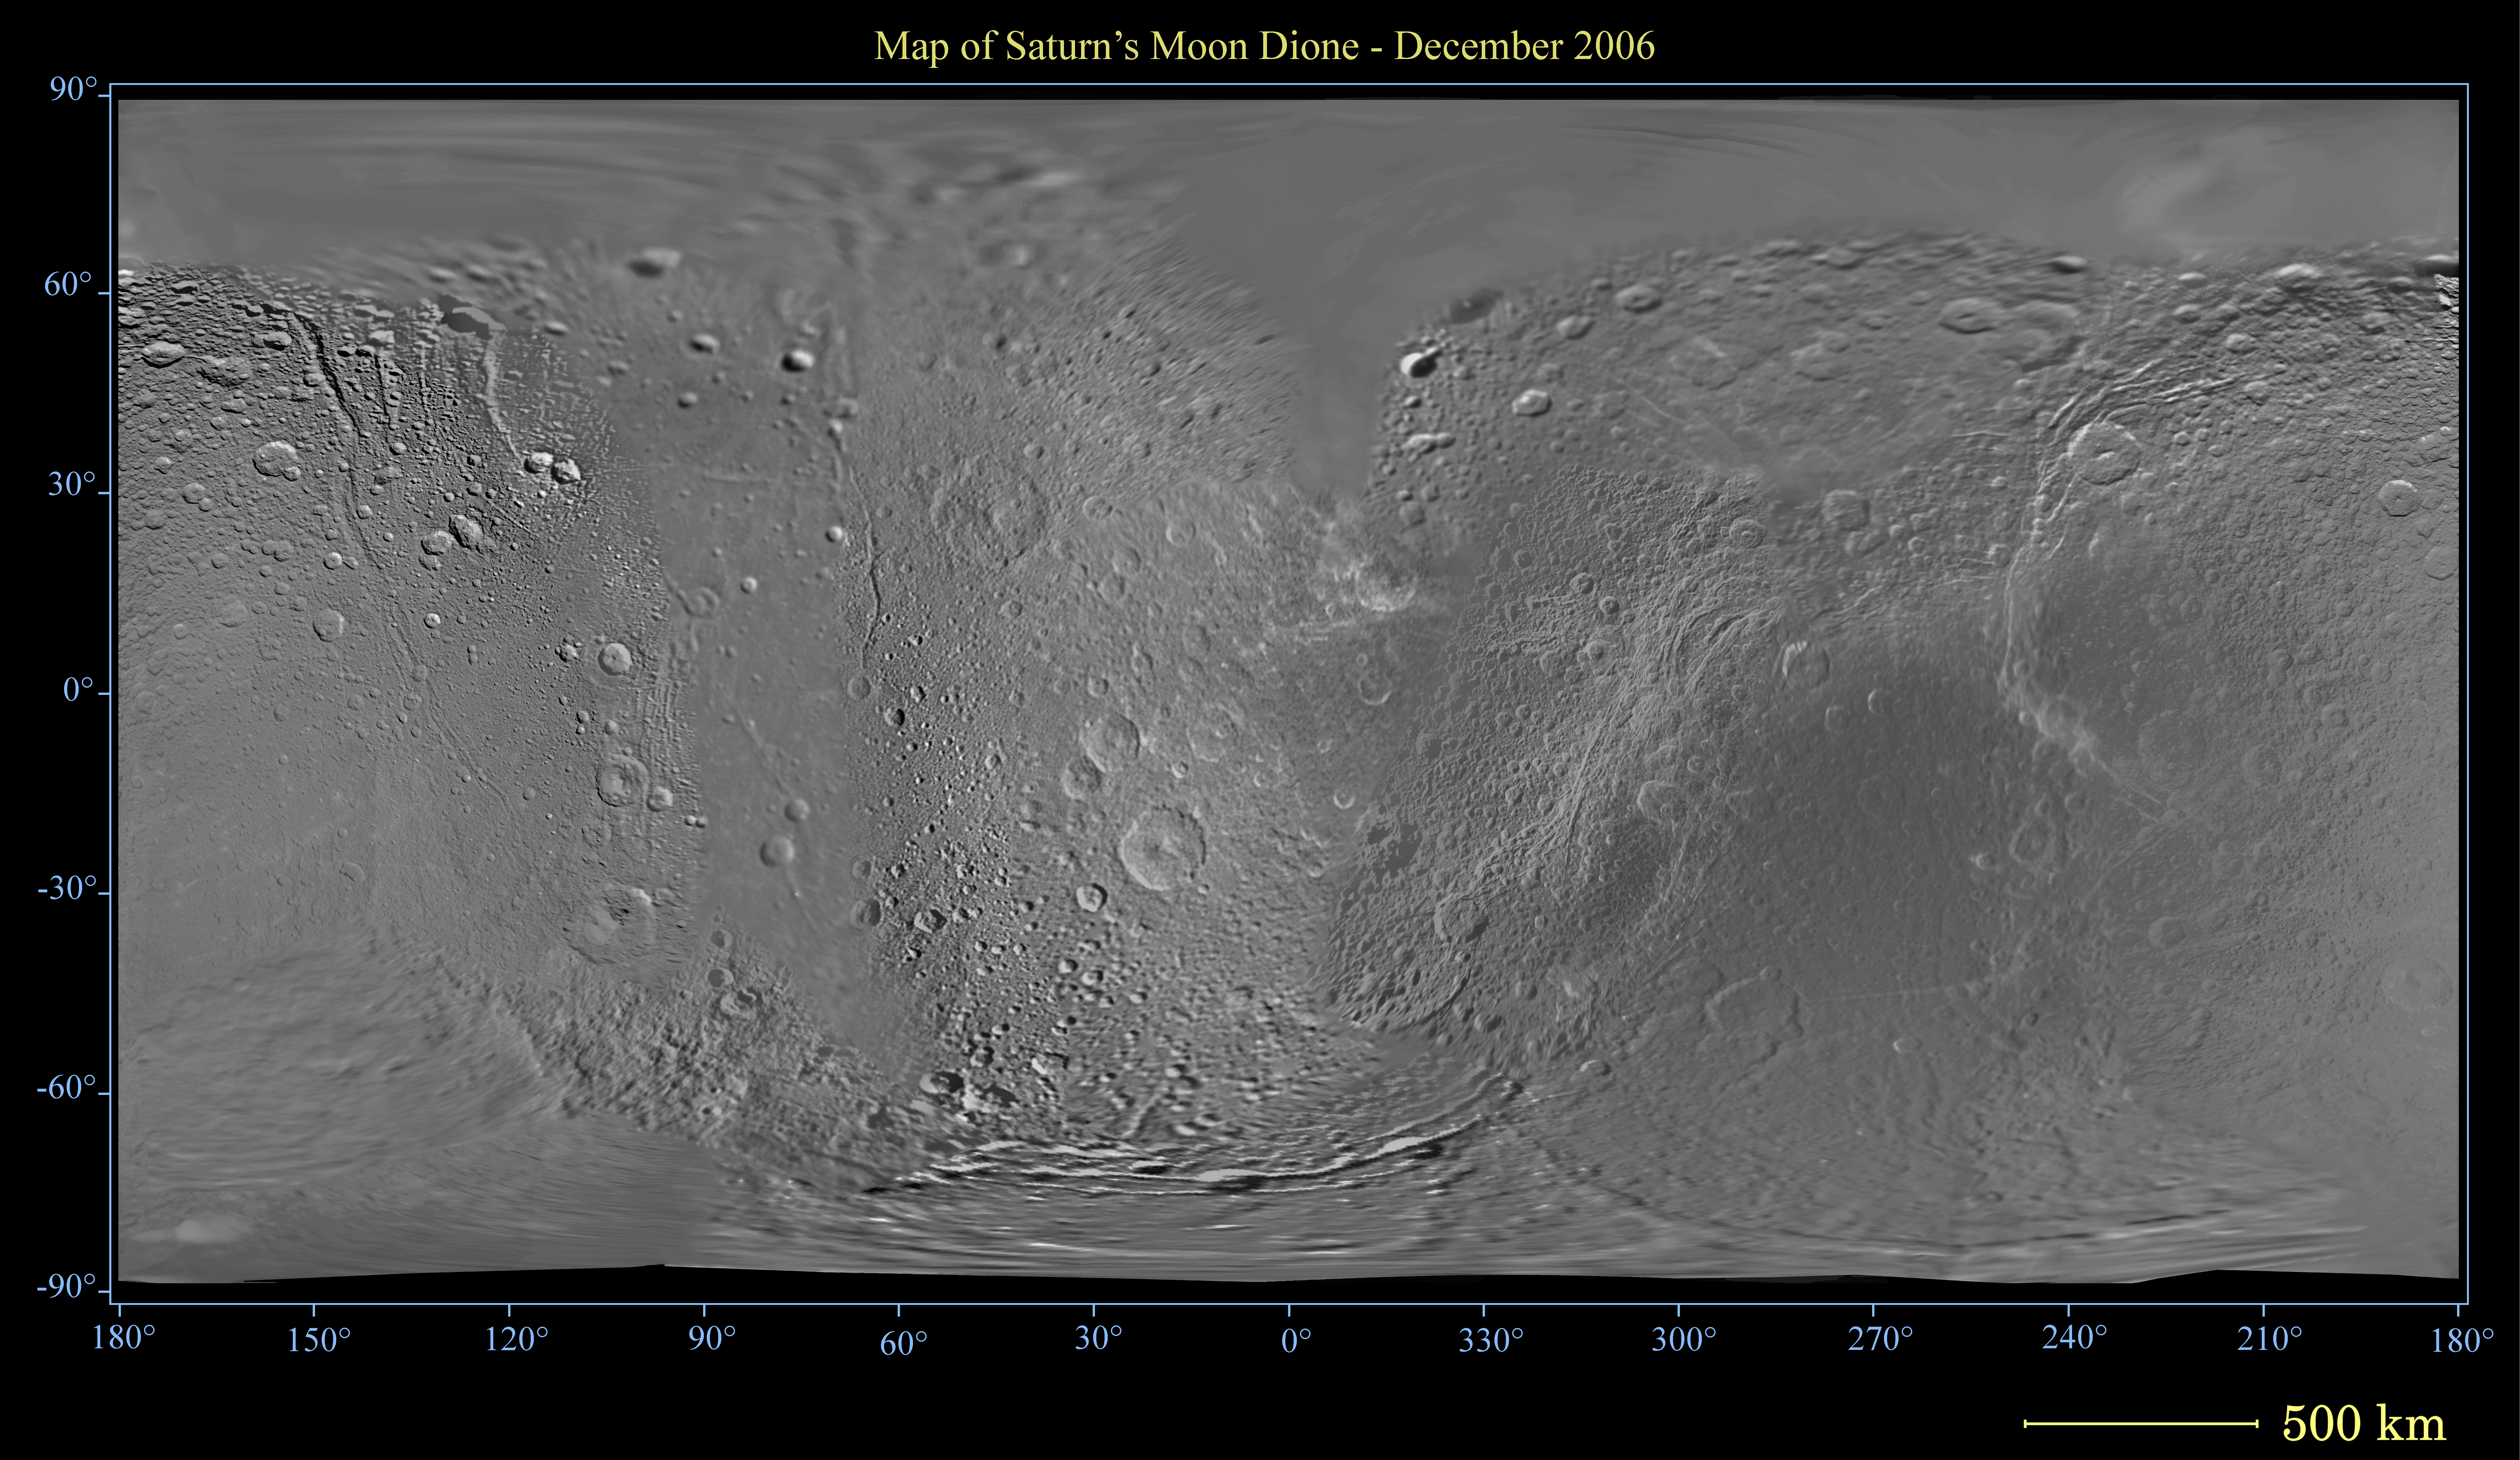

Map of Dione – December 2006

This global digital map of Saturn’s moon Dione was created using data taken by the Cassini spacecraft, with gaps in coverage filled in by NASA’s Voyager spacecraft data. The map is an equidistant projection and has a scale of 400 meters (1,310 feet) per pixel. Equidistant projections preserve distances on a body, with some distortion of area and direction.

The mean radius of Dione used for projection of this map is 560 kilometers (348 miles).

This map is an update to the version released in December 2005. See PIA07776.

The Cassini-Huygens mission is a cooperative project of NASA, the European Space Agency and the Italian Space Agency. The Jet Propulsion Laboratory, a division of the California Institute of Technology in Pasadena, manages the mission for NASA’s Science Mission Directorate, Washington, D.C. The Cassini orbiter and its two onboard cameras were designed, developed and assembled at JPL. The imaging operations center is based at the Space Science Institute in Boulder, Colo.

Credit: NASA/JPL/Space Science Institute